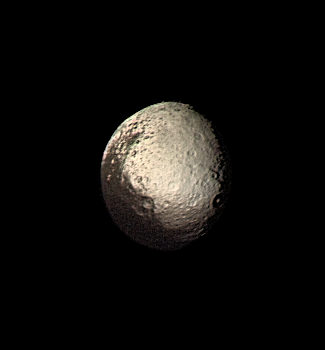

Iapetus Bright and Dark Terrains

Saturn’s outermost large moon, Iapetus, has a bright, heavily cratered icy terrain and a dark terrain, as shown in this Voyager 2 image taken on August 22, 1981. Amazingly, the dark material covers precisely the side of Iapetus that leads in the direction of orbital motion around Saturn (except for the poles), whereas the bright material occurs on the trailing hemisphere and at the poles. The bright terrain is made of dirty ice, and the dark terrain is surfaced by carbonaceous molecules, according to measurements made with Earth-based telescopes. Iapetus’ dark hemisphere has been likened to tar or asphalt and is so dark that no details within this terrain were visible to Voyager 2. The bright icy hemisphere, likened to dirty snow, shows many large impact craters. The closest approach by Voyager 2 to Iapetus was a relatively distant 600,000 miles, so that our best images, such as this, have a resolution of about 12 miles. The dark material is made of organic substances, probably including poisonous cyano compounds such as frozen hydrogen cyanide polymers. Though we know a little about the dark terrain’s chemical nature, we do not understand its origin. Two theories have been developed, but neither is fully satisfactory–(1) the dark material may be organic dust knocked off the small neighboring satellite Phoebe and “painted” onto the leading side of Iapetus as the dust spirals toward Saturn and Iapetus hurtles through the tenuous dust cloud, or (2) the dark material may be made of icy-cold carbonaceous “cryovolcanic” lavas that were erupted from Iapetus’ interior and then blackened by solar radiation, charged particles, and cosmic rays. A determination of the actual cause, as well as discovery of any other geologic features smaller than 12 miles across, awaits the Cassini Saturn orbiter to arrive in 2004.

Credit: NASA/JPL/USGS